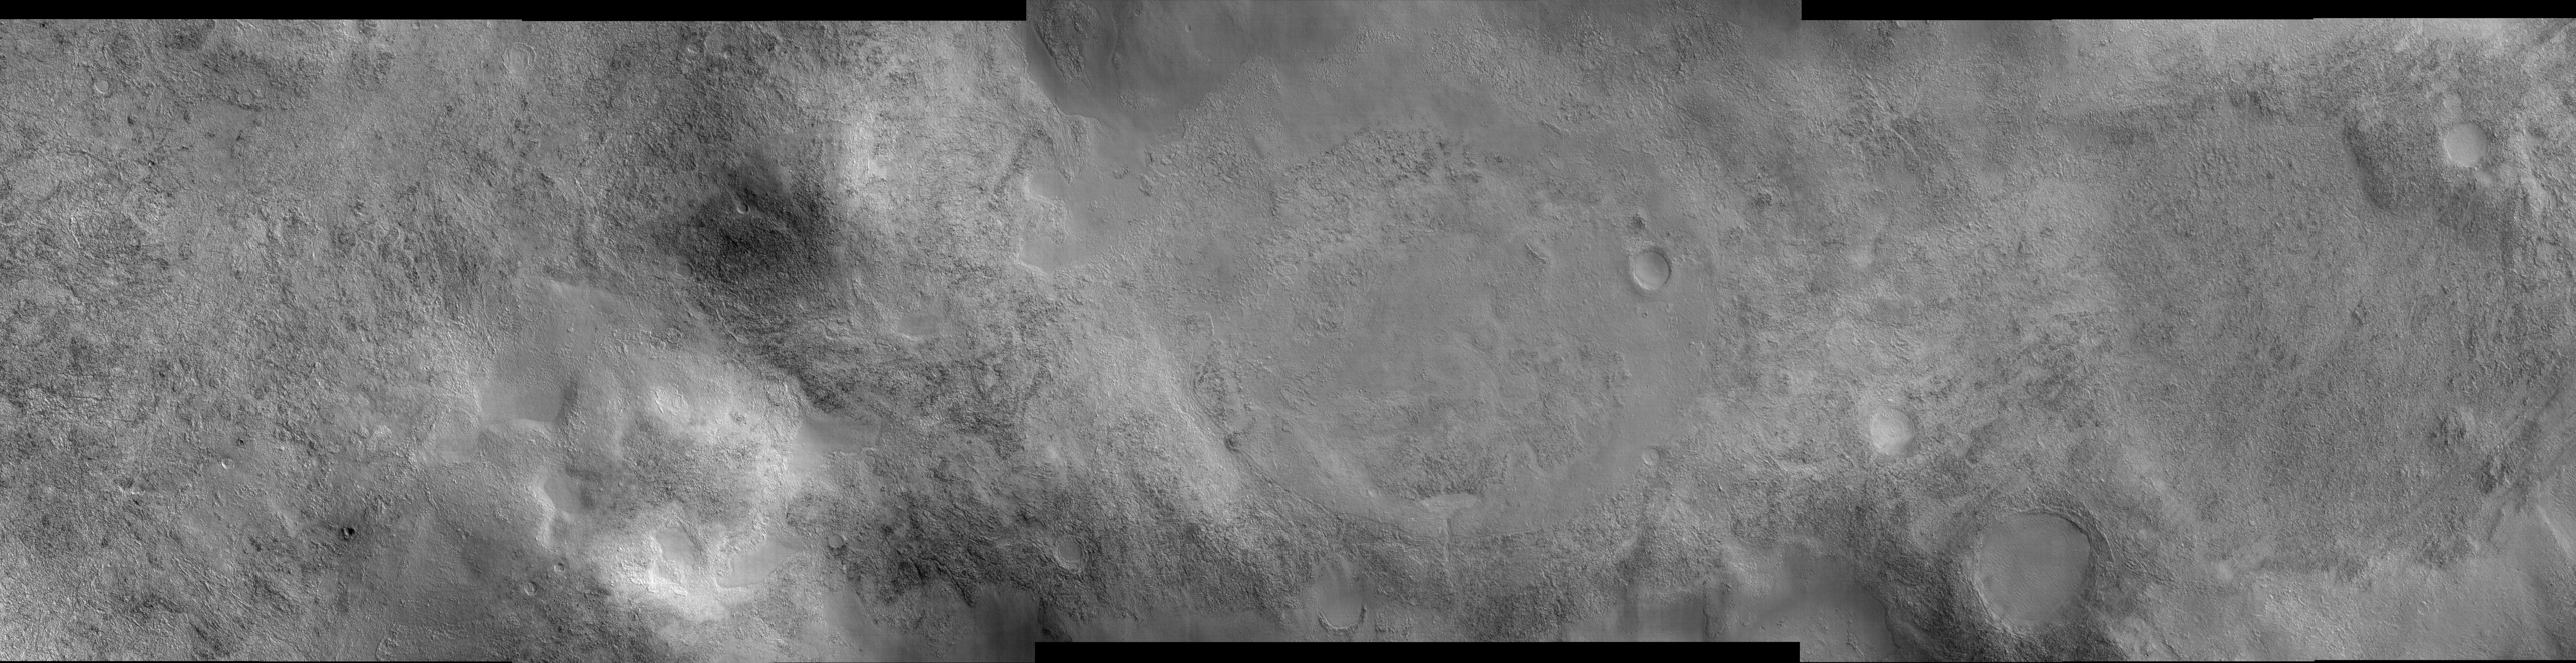

Landscape Northeast of Halley Crater

This image shows a landscape west of Mars’ Argyre impact basin and northeast of Halley Crater. The large but faint circular feature near the center of the image is an unnamed impact crater about 7.5 kilometers (4.7 miles) in diameter. It has been all but erased by geological (and probably ice-related) processes. In fact, the majority of impact craters in this image have been modified from their original shapes, some undoubtedly beyond recognition. Only a few small craters remain pristine. The most prevalent surface type in this image is rough, dissected terrain, which is characterized by a complex pattern of knobs, pits, ridges and valleys. In places the rough terrain has been covered by a younger material that appears flat, smooth and nearly featureless. The smooth material may have been emplaced as muddy or icy debris. It filled low-lying areas (most notably craters) and surrounded higher features, preserving islands of rough terrain. Wind-formed dunes have formed atop some of the smooth material, and diagonal streaks on the right side of the image may be due to the winds. Images such as this show the importance of water (liquid and/or ice), wind, and impacts in shaping the surface of Mars.

This image was taken by the High Resolution Imaging Science Experiment (HiRISE) camera onboard NASA’s Mars Reconnaissance Orbiter spacecraft on March 24, 2006. The image is centered at 47.14 degrees south latitude, 302.00 degrees east longitude. It is oriented such that north is 7 degrees to the left of up. The range to the target was 1,699 kilometers (1,056 miles). At this distance the image scale is 1.70 meter (5.58 feet) per pixel in the center portion of the image, so objects as small as 5.1 meter (16.7 feet) are resolved. In the side regions the pixels were binned 2×2 to a scale of 3.4 meters (11.2 feet) per pixel. The camera has a total of 10 red-bandpass CCD detectors, and in this image the first 4 CCDs on the left and the last 3 on the right were binned 2×2, while 3 in the middle returned data at full resolution. In total this image is 34.08 kilometers (21.18 miles) or 20,081 pixels wide and 8.50 kilometers (5.28 miles) or 5,164 pixels high. The image was taken at a local Mars time of 07:27 and the scene is illuminated from the upper right with a solar incidence angle of 84.5 degrees, thus the sun was about 5.5 degrees above the horizon. At an Ls of 29 degrees (with Ls an indicator of Mars’ position in its orbit around the sun), the season on Mars is southern autumn.

Images from the High Resolution Imaging Science Experiment and additional information about the Mars Reconnaissance Orbiter are available online at: http://www.nasa.gov/mro or http://HiRISE.lpl.arizona.edu. For information about NASA and agency programs on the Web, visit: http://www.nasa.gov.

JPL, a division of the California Institute of Technology in Pasadena, manages the Mars Reconnaissance Orbiter for NASA’s Science Mission Directorate, Washington. Lockheed Martin Space Systems is the prime contractor for the project and built the spacecraft. The HiRISE camera was built by Ball Aerospace and Technology Corporation and is operated by the University of Arizona.

Credit: NASA/JPL/University of Arizona